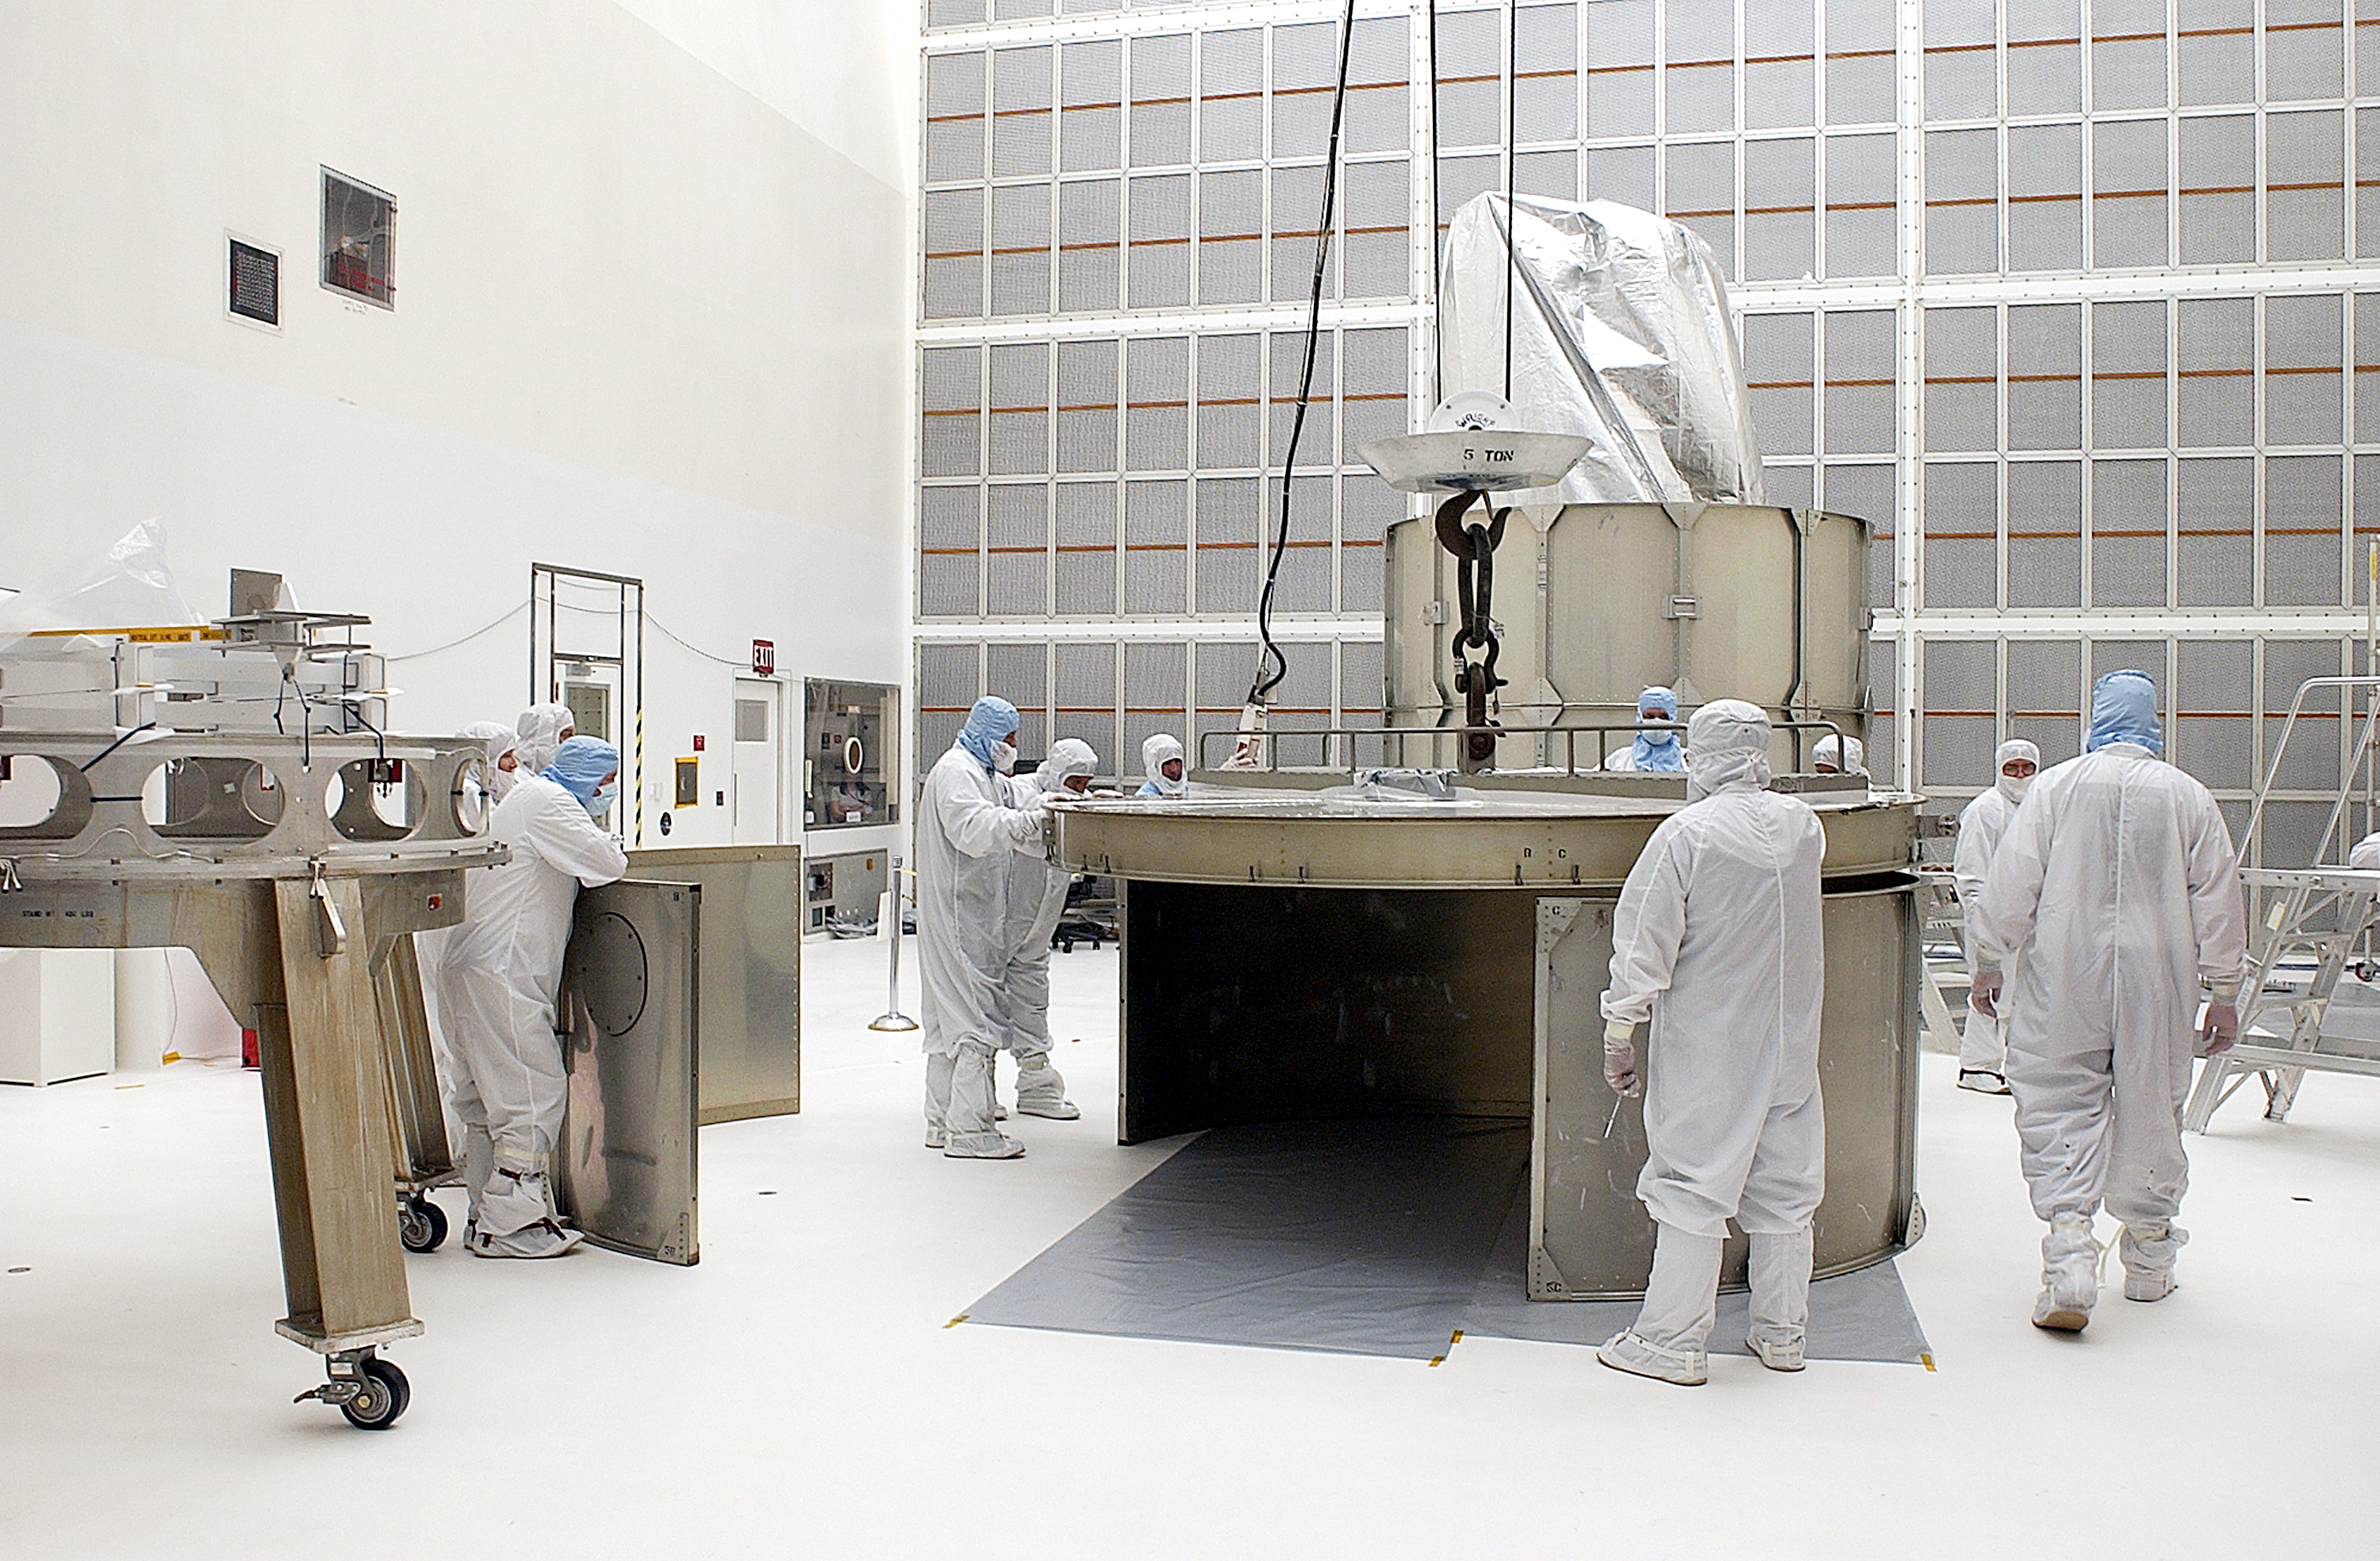

Canister

The Spitzer Space Telescope is placed in its payload canister for transfer to the launch pad before its aborted earlier launch. Spitzer was later moved back off its rocket and subsequently launched on a different vehicle on August 25, 2003.

Credit: NASA/KSC